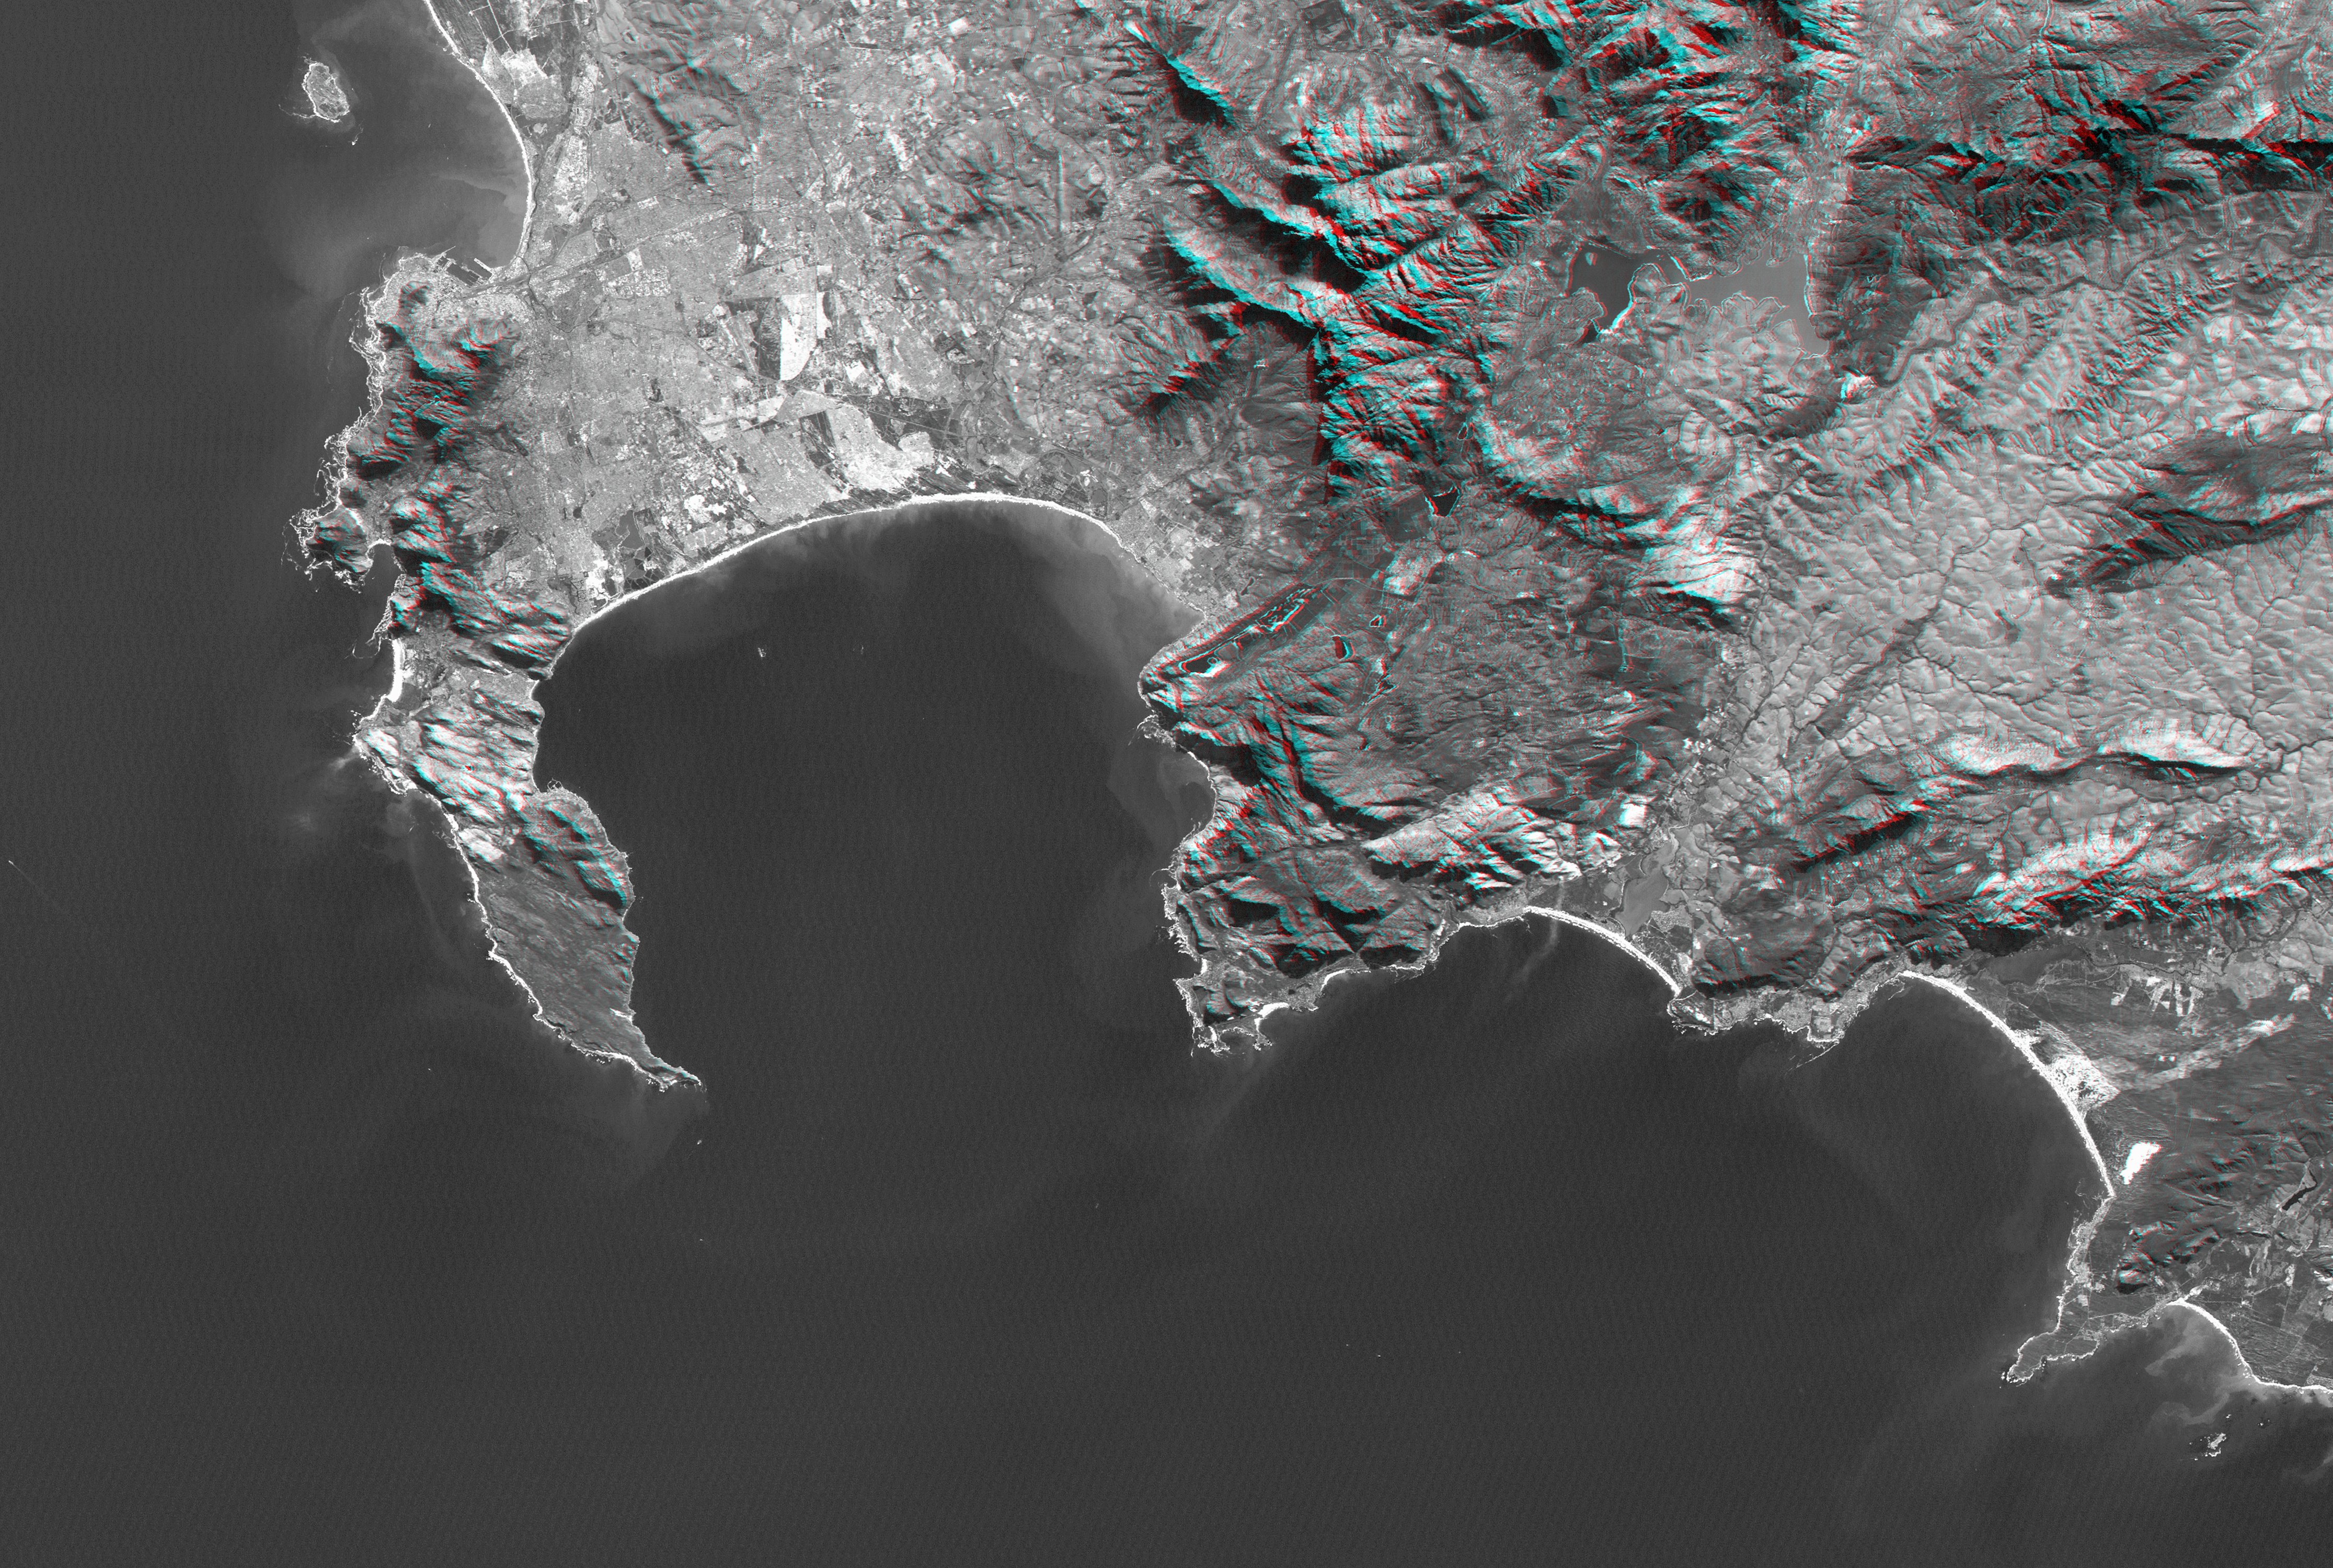

Cape Town, South Africa, Anaglyph, Landsat Image over SRTM Elevation

Cape Town and the Cape of Good Hope, South Africa, appear on the left (west) of this anaglyph view generated from a Landsat satellite image and elevation data from the Shuttle Radar Topography Mission (SRTM). The city center is located between Table Bay (upper left) and Table Mountain (just to the south), a 1,086-meter (3,563-foot) tall sandstone and granite natural landmark.

Cape Town enjoys a Mediterranean climate but must deal with the limited water supply characteristic of that climate. Until the 1890s the city relied upon streams and springs along the base of Table Mountain, then built a small reservoir atop Table Mountain to capture and store rainfall there (visible in this anaglyph when viewed at full resolution). Now the needs of a much larger population are met in part by much larger reservoirs such as seen well inland (upper right) at the Theewaterskloof Dam.

False Bay is the large bay to the southeast (lower right) of Cape Town, just around the Cape of Good Hope. It is one of the largest bays along the entire South African coast, but nearby Cape Town has its harbor at Table Bay. False Bay got its name because mariners approaching Cape Town from the east would see the prominent bay and falsely assume it to be the entrance to Cape Town harbor. Similarly, people often mistake the Cape of Good Hope as the southernmost point of Africa. But the southernmost point is actually Cape Agulhas, located just to the southeast (lower right) of this scene.

This anaglyph was created by draping a Landsat visible light image over an SRTM elevation model, and then generating two differing perspectives, one for each eye. When viewed through special glasses, the anaglyph is a vertically exaggerated view of the Earth’s surface in its full three dimensions. Anaglyph glasses cover the left eye with a red filter and cover the right eye with a blue filter.

Elevation data used in this image was acquired by the Shuttle Radar Topography Mission (SRTM) aboard the Space Shuttle Endeavour, launched on February 11, 2000. SRTM used the same radar instrument that comprised the Spaceborne Imaging Radar-C/X-Band Synthetic Aperture Radar (SIR-C/X-SAR) that flew twice on the Space Shuttle Endeavour in 1994. SRTM was designed to collect three-dimensional measurements of the Earth’s surface. To collect the 3-D data, engineers added a 60-meter-long (200-foot) mast, installed additional C-band and X-band antennas, and improved tracking and navigation devices. The mission is a cooperative project between the National Aeronautics and Space Administration (NASA), the National Geospatial-Intelligence Agency (NGA) of the U.S. Department of Defense (DoD), and the German and Italian space agencies. It is managed by NASA’s Jet Propulsion Laboratory, Pasadena, Calif., for NASA’s Earth Science Enterprise, Washington, D.C.

View Size: 66 kilometers (41 miles) by 134 kilometers (83 miles)
Location: 34.2 degrees South latitude, 18.7 degrees East longitude
Orientation: North-northeast at top
Image Data: Landsat Bands 1, 2, 3 merged as grey
Date Acquired: February 2000 (SRTM), June 13, 2000 (Landsat)

Credit: NASA/JPL/NIMA